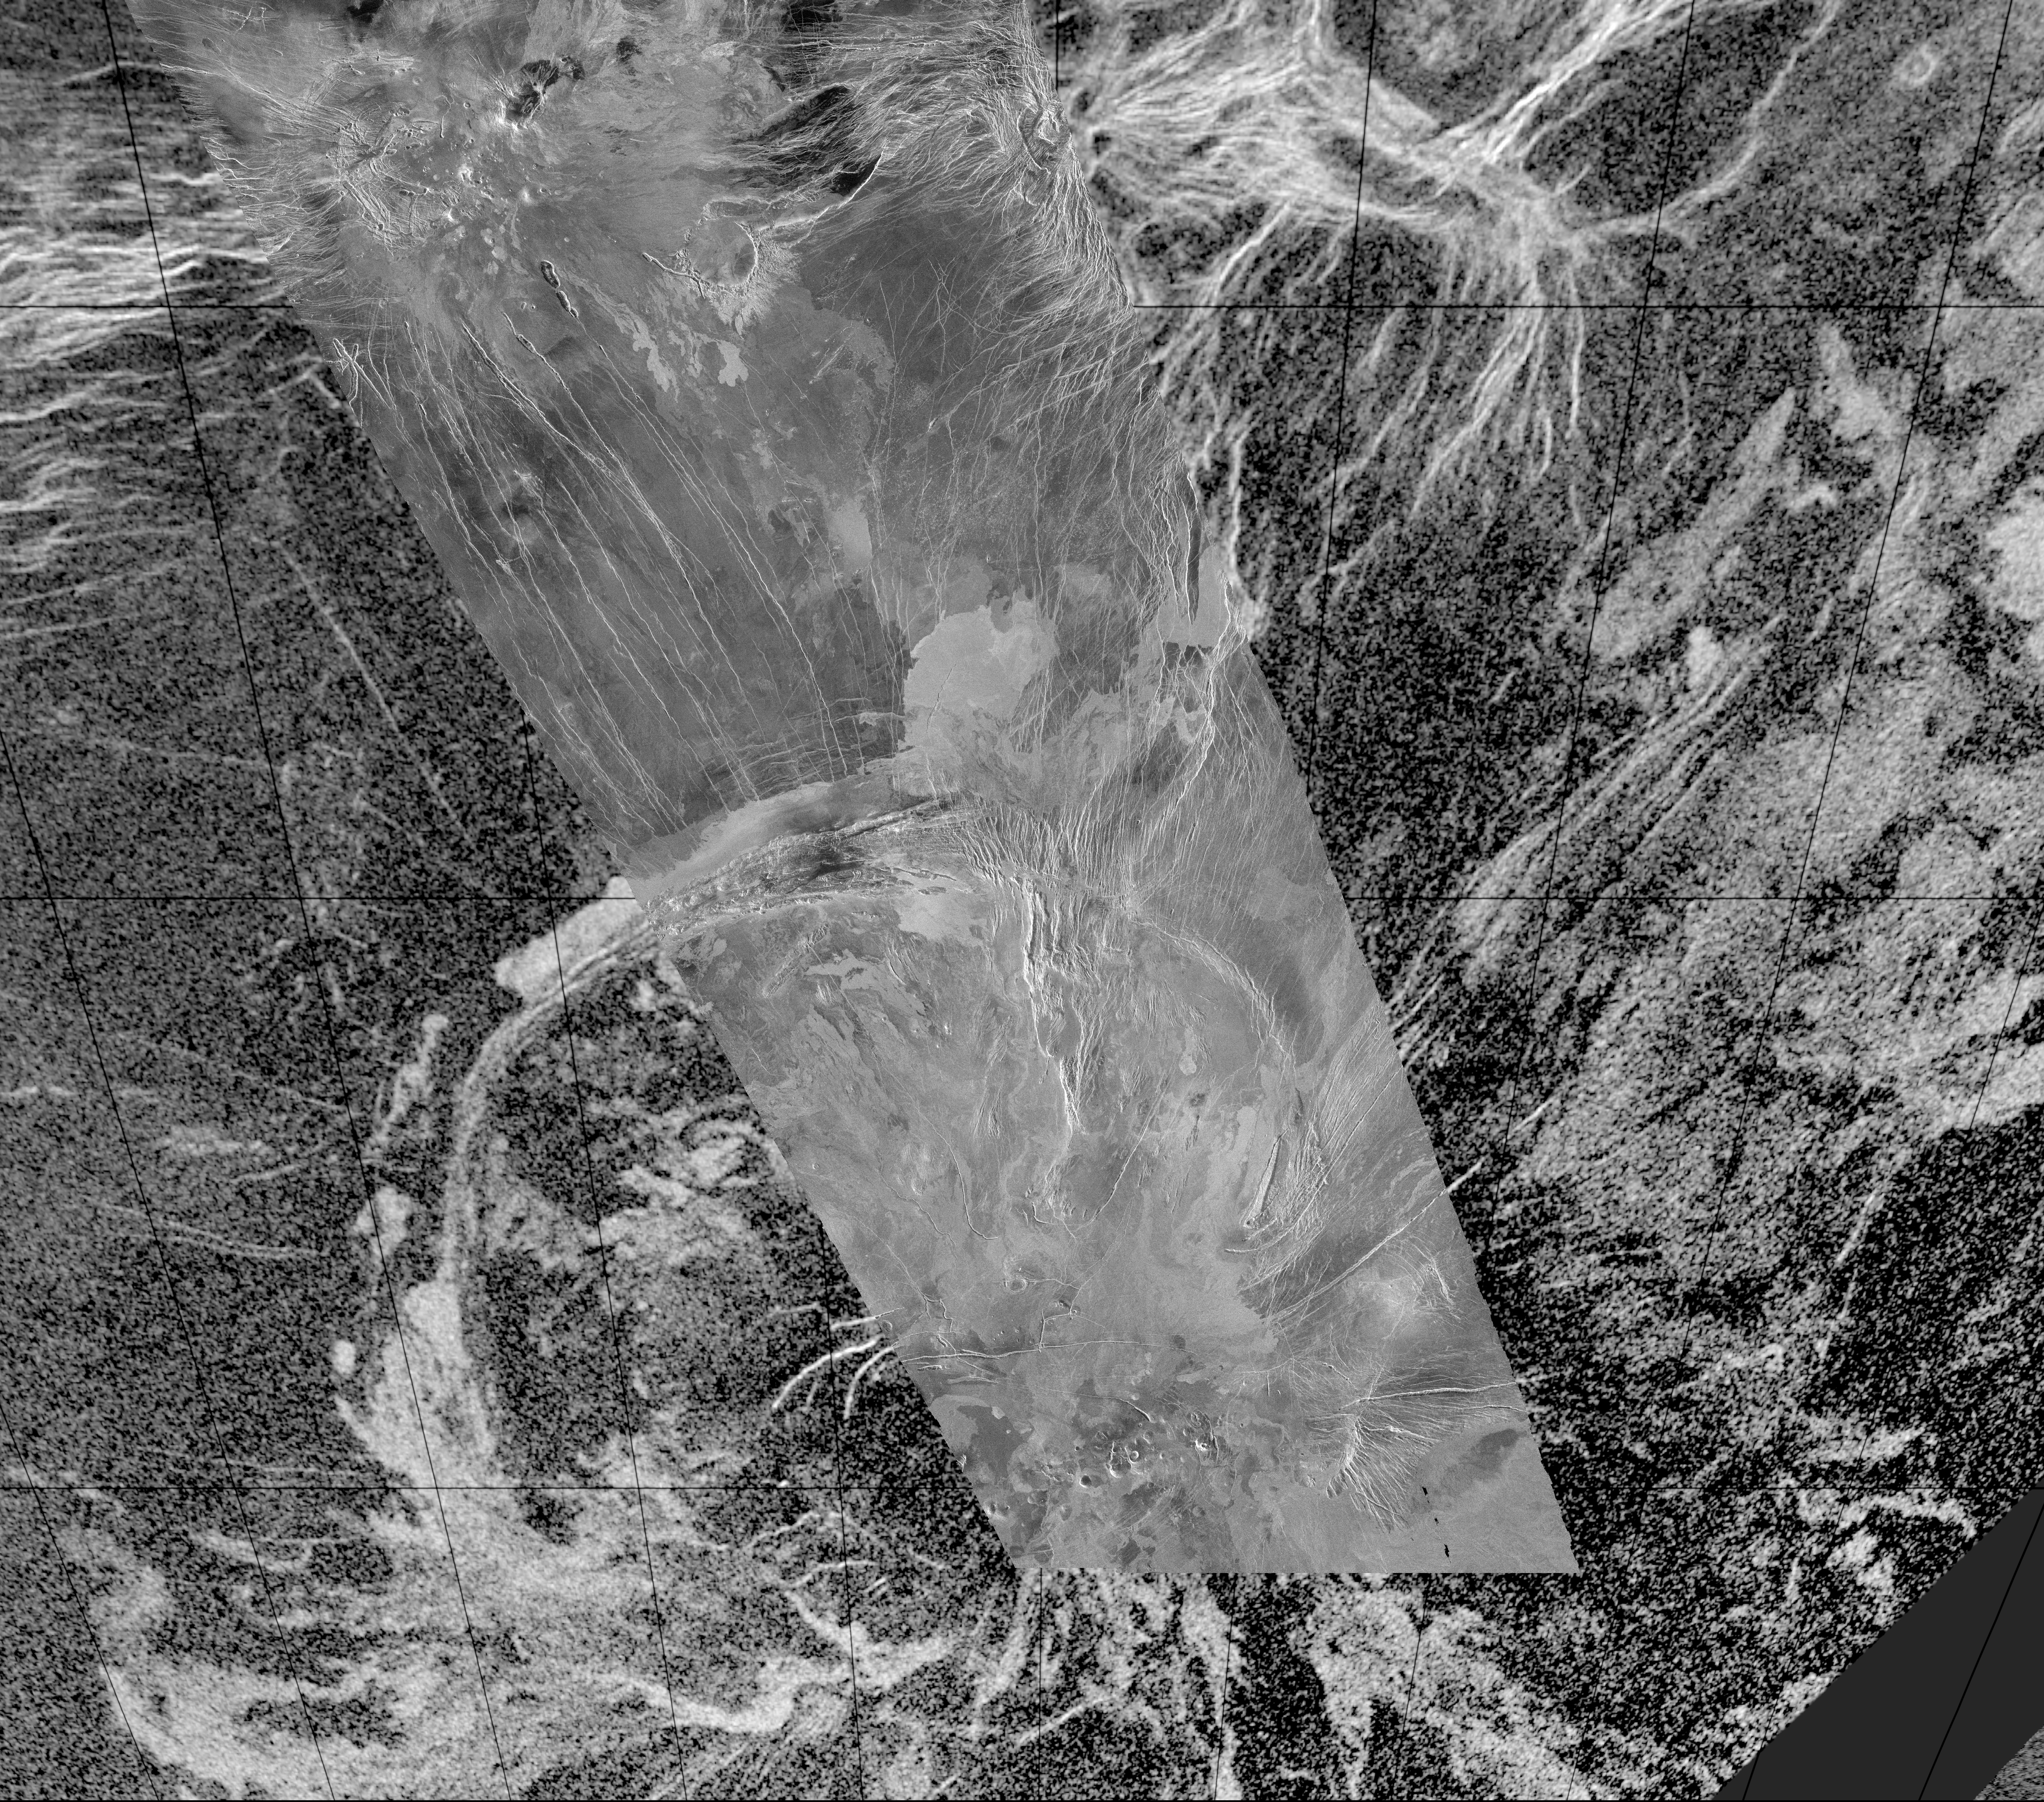

Arecibo/Magellan Composite of Quetzalpetlatl Corona

This composite image was created by inserting approximately 70 orbits of Magellan data into an image obtained at the Arecibo, Puerto Rico radiotelescope and shows a geologically complex region in the southern hemisphere of Venus. The region is centered on 65 degrees south, 359 degrees east and is about 1500 x 1500 km (900 x 900 miles) in extent. The large oval feature in the lower half of the image is Quetzalpetlatl Corona, approximately 700 km (420 miles) in diameter. Coronae are circular to oval regions defined by an annulus of ridges and are centers for tectonic and volcanic activity. Tectonic activity is largely observed in a relatively narrow rim region, which in this image is defined by a complex lineated terrain that surrounds much of the corona. Bright and dark volcanic flows are seen throughout the corona and surrounding terrain. Small shield volcanoes, 1-20 km (0.6-12 miles) in diameter, are seen near the southern limit of the Magellan data image. Narrow linear troughs (seen in the image as bright lines) trend to the north-northwest of Quetzalpetlatl.

Credit: NASA/JPL